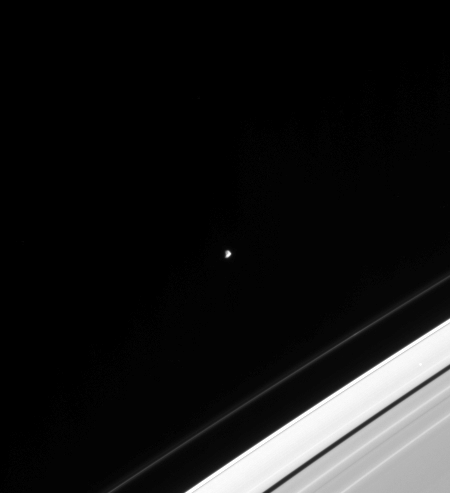

Epimetheus Alone

One of Saturn’s strange co-orbital moons, Epimetheus, was captured by Cassini in this view. Irregularly shaped Epimetheus occasionally swaps orbits with nearby Janus (see PIA06603), and both moons play a role in maintaining the outer edge of Saturn’s bright A ring. Epimetheus is 116 kilometers (72 miles) across.

The image was taken in visible light with the Cassini spacecraft narrow-angle camera on Jan. 22, 2005, at a distance of approximately 2.5 million kilometers (1.6 million miles) from Epimetheus and at a Sun-Epimetheus-spacecraft, or phase, angle of 90 degrees. Resolution in the image is 15 kilometers (9 miles) per pixel. The image has been contrast-enhanced to aid visibility.

The Cassini-Huygens mission is a cooperative project of NASA, the European Space Agency and the Italian Space Agency. The Jet Propulsion Laboratory, a division of the California Institute of Technology in Pasadena, manages the mission for NASA’s Science Mission Directorate, Washington, D.C. The Cassini orbiter and its two onboard cameras were designed, developed and assembled at JPL. The imaging team is based at the Space Science Institute, Boulder, Colo.

Credit: NASA/JPL/Space Science Institute